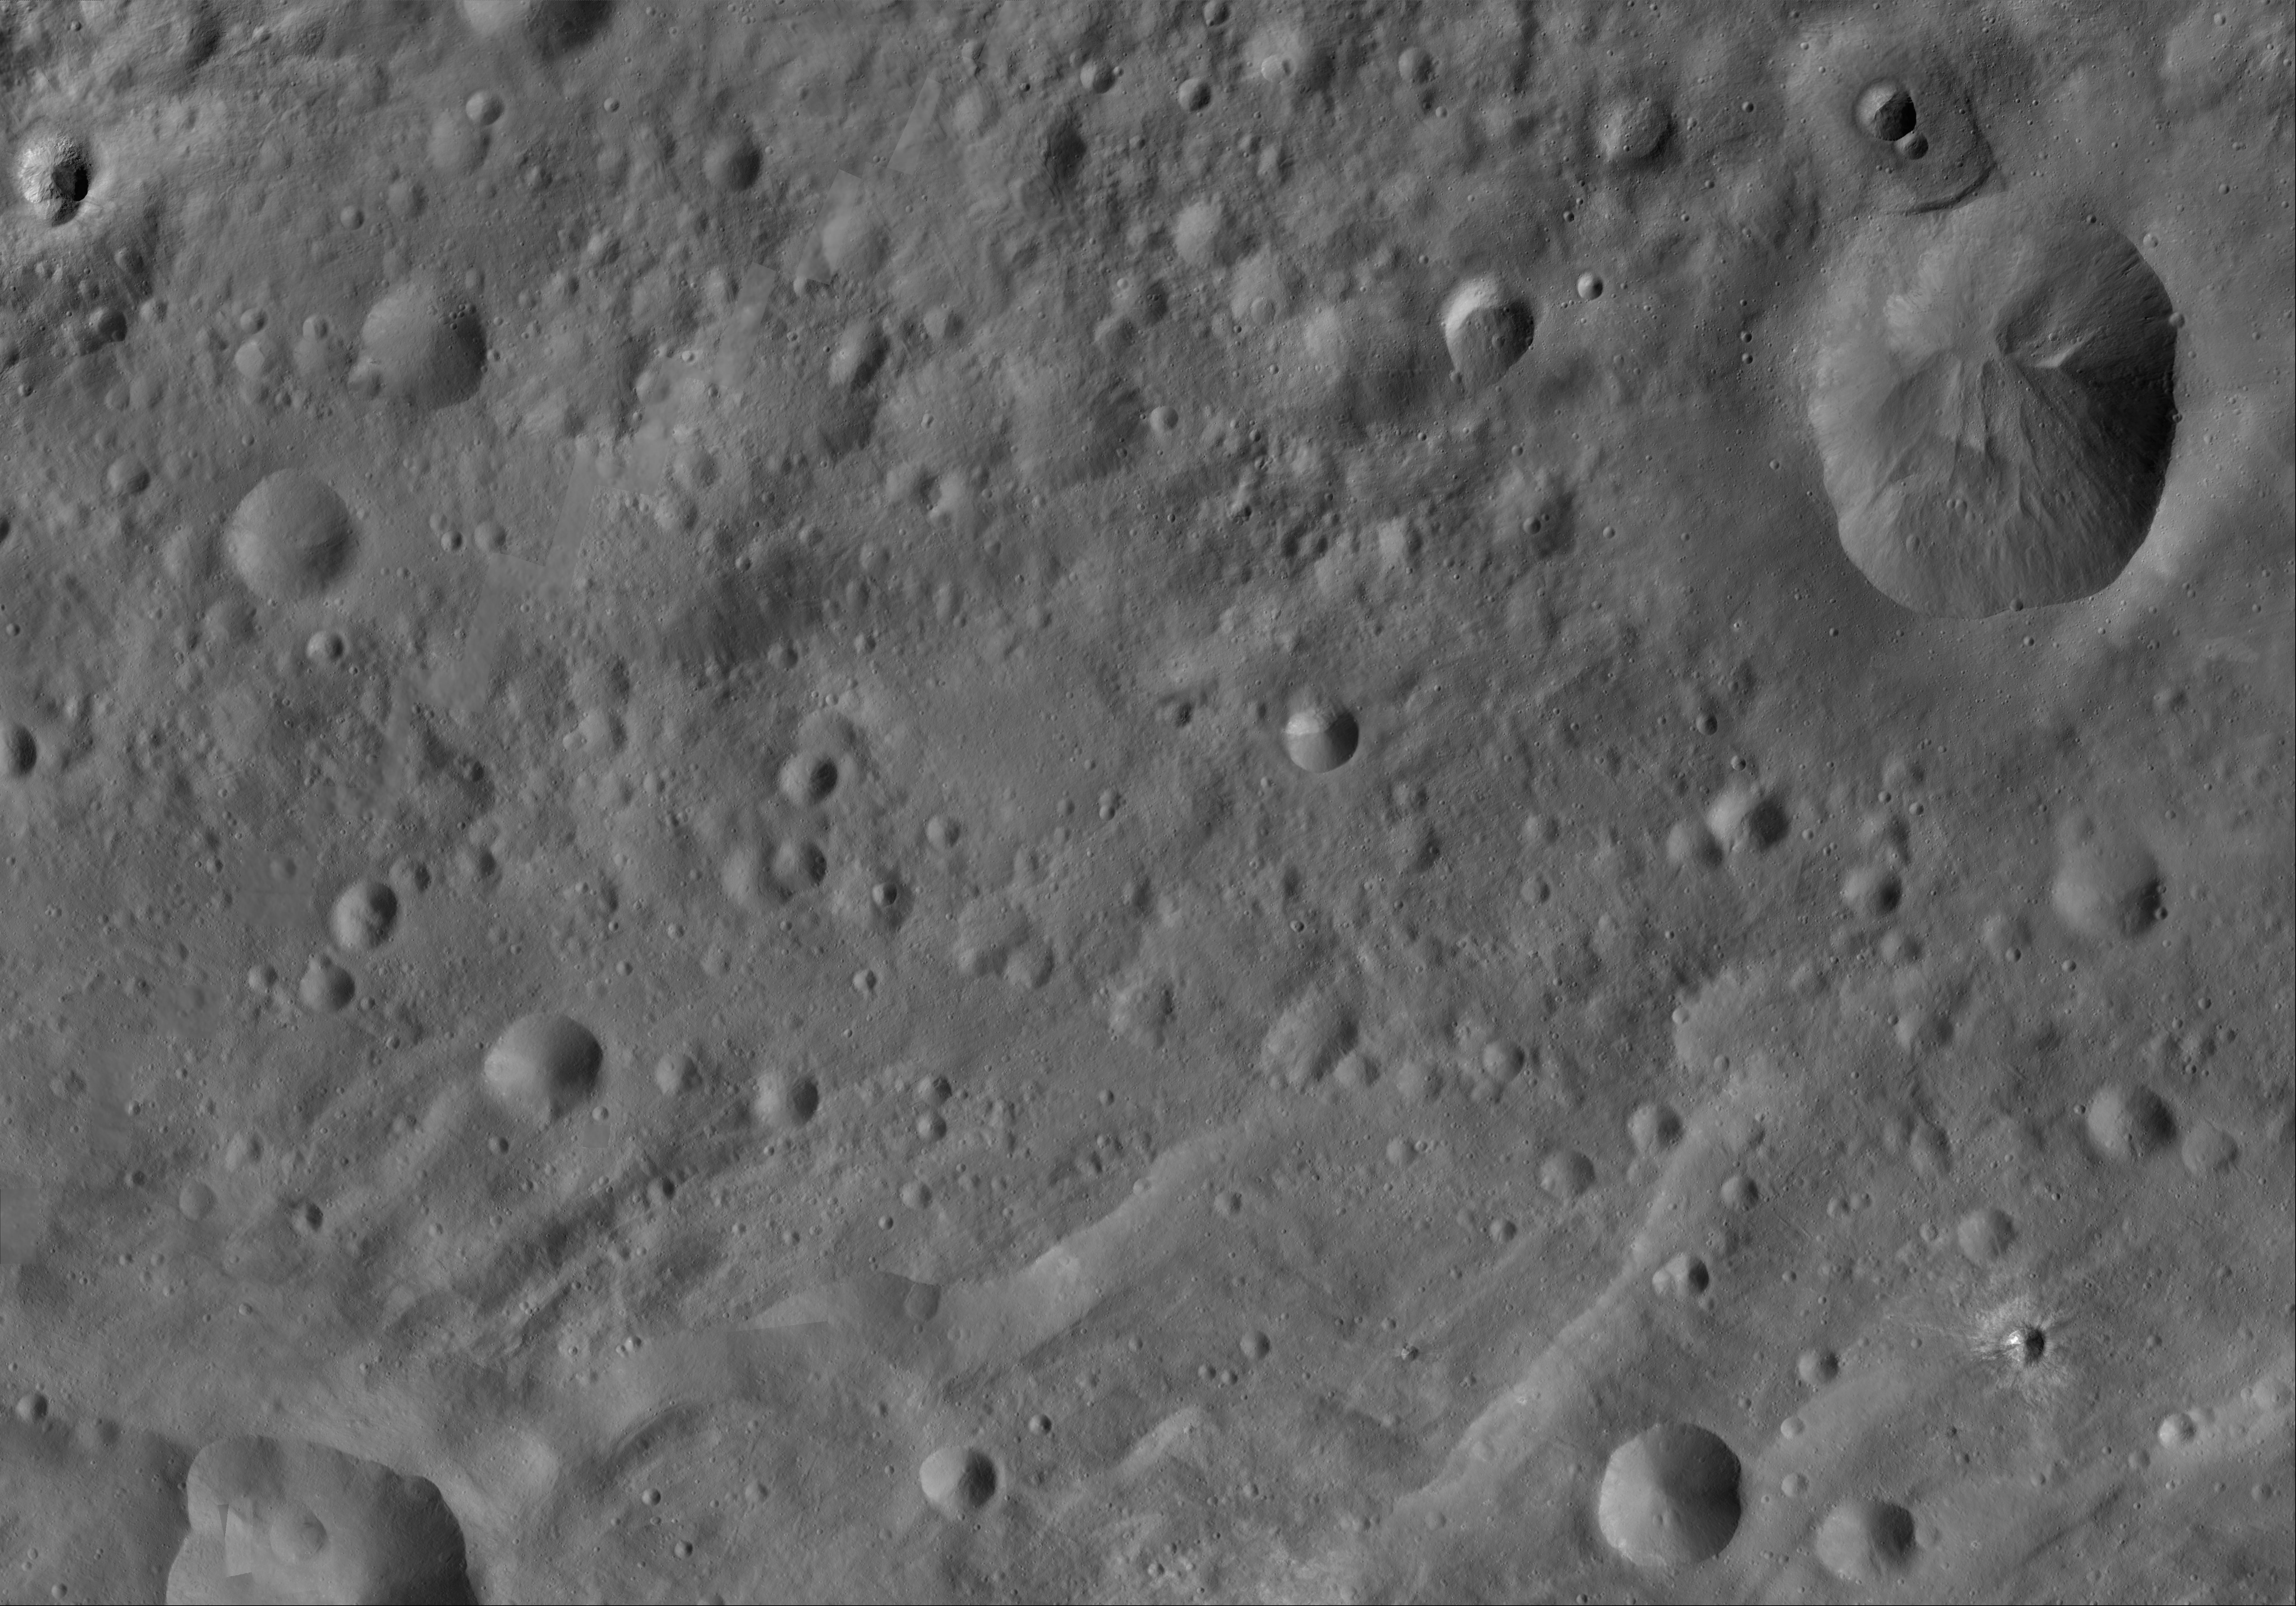

Oppia AV-L-22

This image from the atlas of the giant asteroid Vesta was created from images taken as NASA’s Dawn mission flew around the object, also known as a protoplanet. The set of maps was created from mosaics of10,000 images from Dawn’s framing camera instrument, taken at a low altitude of about 130 miles (210 kilometers). This map is mostly at a scale about that of regional road touring maps, where every inch of map is equivalent to a little more than 3 miles of asteroid (one centimeter equals 2 kilometers).

The full atlas and full resolution file can be viewed at PIA17480. Also available is the Oppia.

The Dawn mission to Vesta and Ceres is managed by NASA’s Jet Propulsion Laboratory, a division of the California Institute of Technology in Pasadena, for NASA’s Science Mission Directorate, Washington. The University of California, Los Angeles, is responsible for overall Dawn mission science. The Dawn framing cameras were developed and built under the leadership of the Max Planck Institute for Solar System Research, Katlenburg-Lindau, Germany, with significant contributions by DLR German Aerospace Center, Institute of Planetary Research, Berlin, and in coordination with the Institute of Computer and Communication Network Engineering, Braunschweig. The framing camera project is funded by the Max Planck Society, DLR and NASA.

Credit: NASA/JPL-Caltech/UCLA/MPS/DLR/IDA